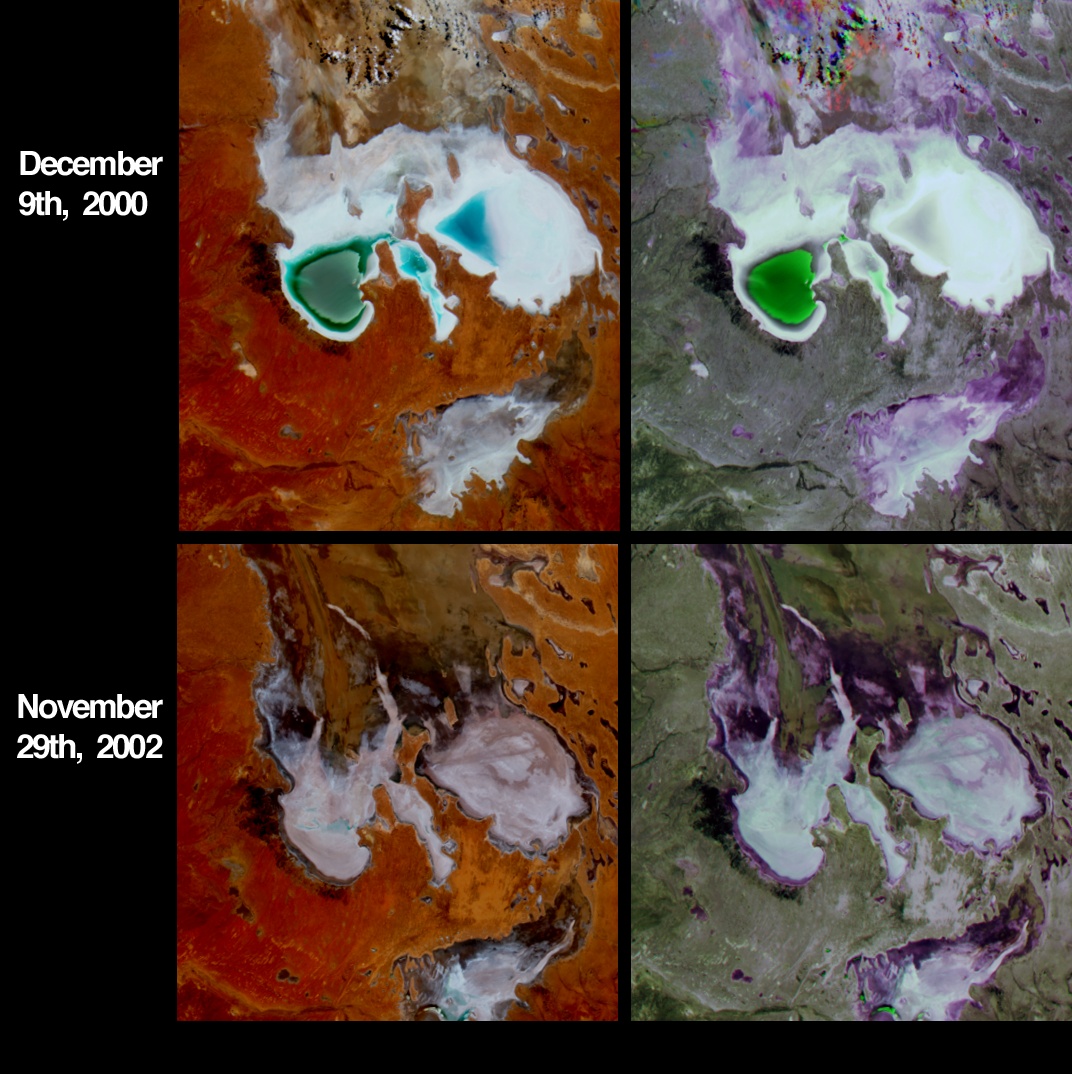

Fluctuations of Lake Eyre, South Australia

Lake Eyre is a large salt lake situated between two deserts in one of Australia’s driest regions. However, this low-lying lake attracts run-off from one of the largest inland drainage systems in the world. The drainage basin is very responsive to rainfall variations, and changes dramatically with Australia’s inter-annual weather fluctuations. When Lake Eyre fills, as it did in 1989, it is temporarily Australia’s largest lake, and becomes dense with birds, frogs and colorful plant life. The Lake responds to extended dry periods (often associated with El Niño events) by drying completely.

These four images from the Multi-angle Imaging SpectroRadiometer contrast the lake area at the start of the austral summers of 2000 and 2002. The top two panels portray the region as it appeared on December 9, 2000. Heavy rains in the first part of 2000 caused both the north and south sections of the lake to fill partially and the northern part of the lake still contained significant standing water by the time these data were acquired. The bottom panels were captured on November 29, 2002. Rainfall during 2002 was significantly below average (http://www.bom.gov.au/), although showers occurring in the week before the image was acquired helped alleviate this condition slightly.

The left-hand panels portray the area as it appeared to MISR’s vertical-viewing (nadir) camera, and are false-color views comprised of data from the near-infrared, green and blue channels. Here, wet and/or moist surfaces appear blue-green, since water selectively absorbs longer wavelengths such as near-infrared. The right-hand panels are multi-angle composites created with red band data from MISR’s 60-degree forward, nadir and 60-degree backward-viewing cameras, displayed as red, green and blue, respectively. In these multi-angle composites, color variations serve as a proxy for changes in angular reflectance, and indicate textural properties of the surface related to roughness and/or moisture content.Data from the two dates were processed identically to preserve relative variations in brightness between them. Wet surfaces or areas with standing water appear green due to the effect of sunglint at the nadir camera view angle. Dry, salt encrusted parts of the lake appear bright white or gray. Purple areas have enhanced forward scattering, possibly as a result of surface moistness. Some variations exhibited by the multi-angle composites are not discernible in the nadir multi-spectral images and vice versa, suggesting that the combination of angular and spectral information is a more powerful diagnostic of surface conditions than either technique by itself.

The Multi-angle Imaging SpectroRadiometer observes the daylit Earth continuously and every 9 days views the entire globe between 82 degrees north and 82 degrees south latitude. These data products were generated from a portion of the imagery acquired during Terra orbits 5194 and 15679. The panels cover an area of 146 kilometers x 122 kilometers, and utilize data from blocks 113 to 114 within World Reference System-2 path 100.

MISR was built and is managed by NASA’s Jet Propulsion Laboratory, Pasadena, CA, for NASA’s Office of Earth Science, Washington, DC. The Terra satellite is managed by NASA’s Goddard Space Flight Center, Greenbelt, MD. JPL is a division of the California Institute of Technology.

Credit: NASA/GSFC/LaRC/JPL, MISR Team